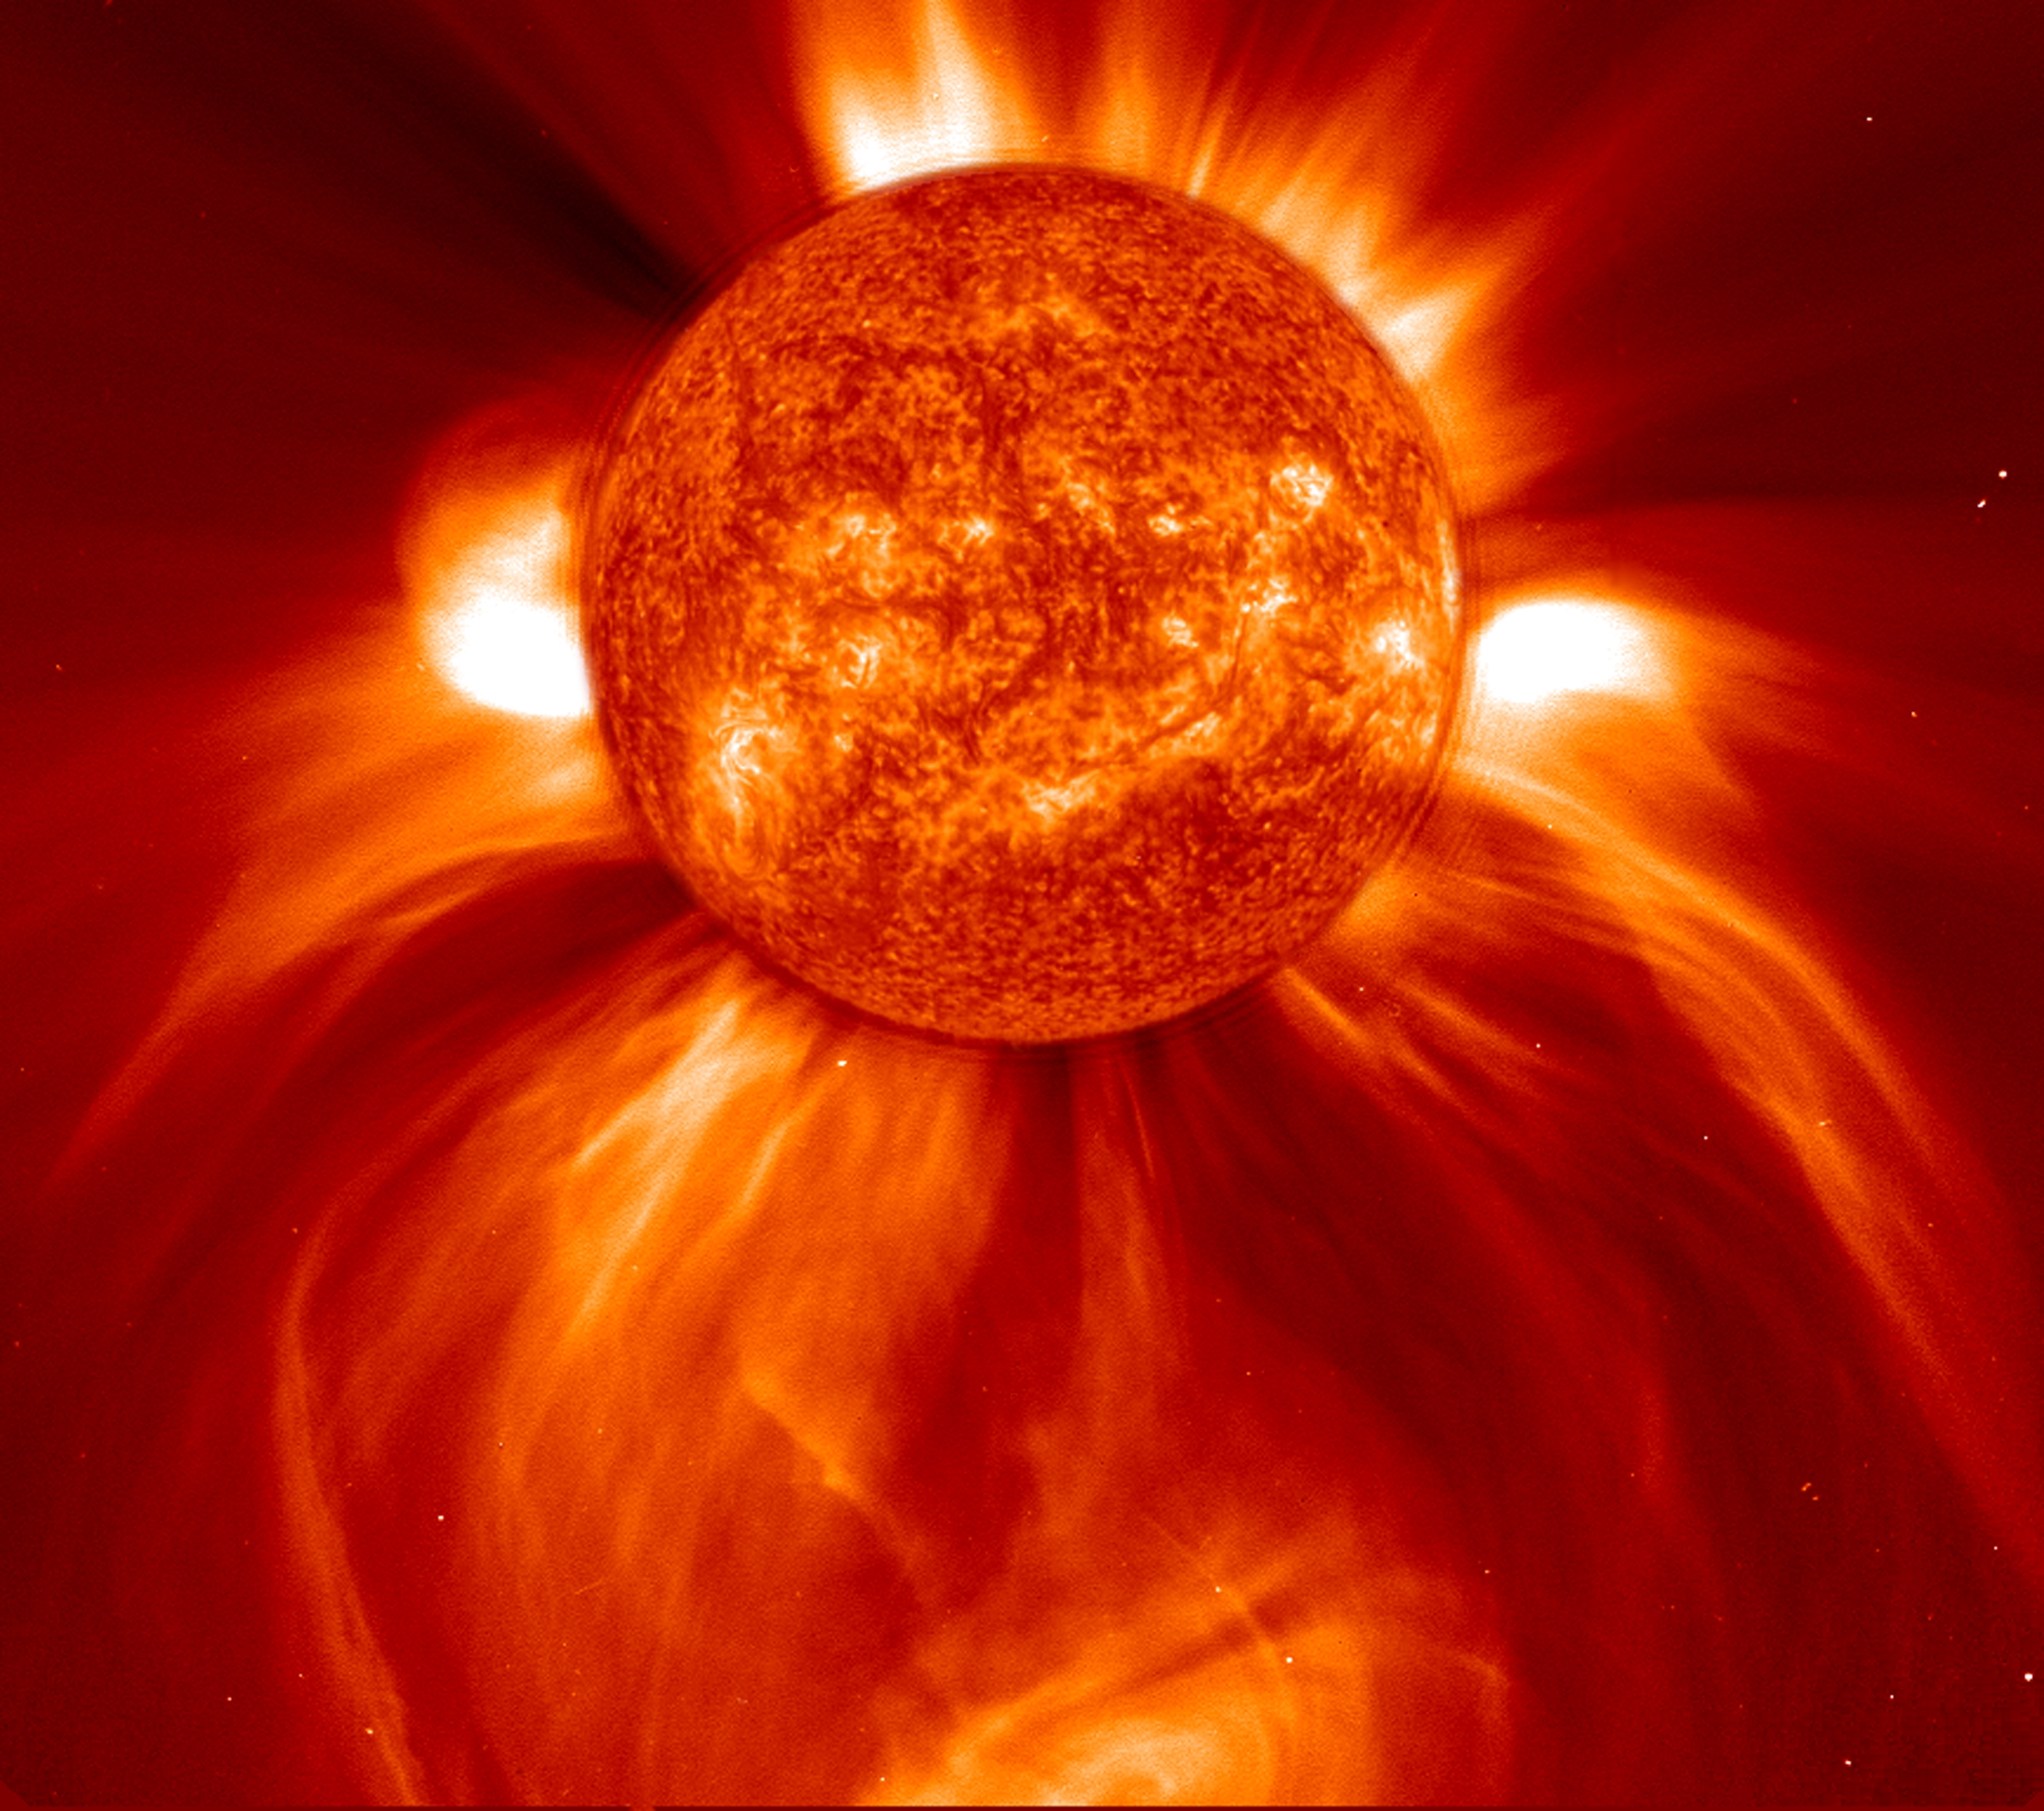

Blasting CME

This LASCO C2 image, taken 8 January 2002, shows a widely spreading coronal mass ejection (CME) as it blasts more than a billion tons of matter out into space at millions of kilometers per hour. The C2 image was turned 90 degrees so that the blast seems to be pointing down. An EIT 304 Angstrom image from a different day was enlarged and superimposed on the C2 image so that it filled the occulting disk for effect.

Credit: NASA/GSFC/SOHO/ESA